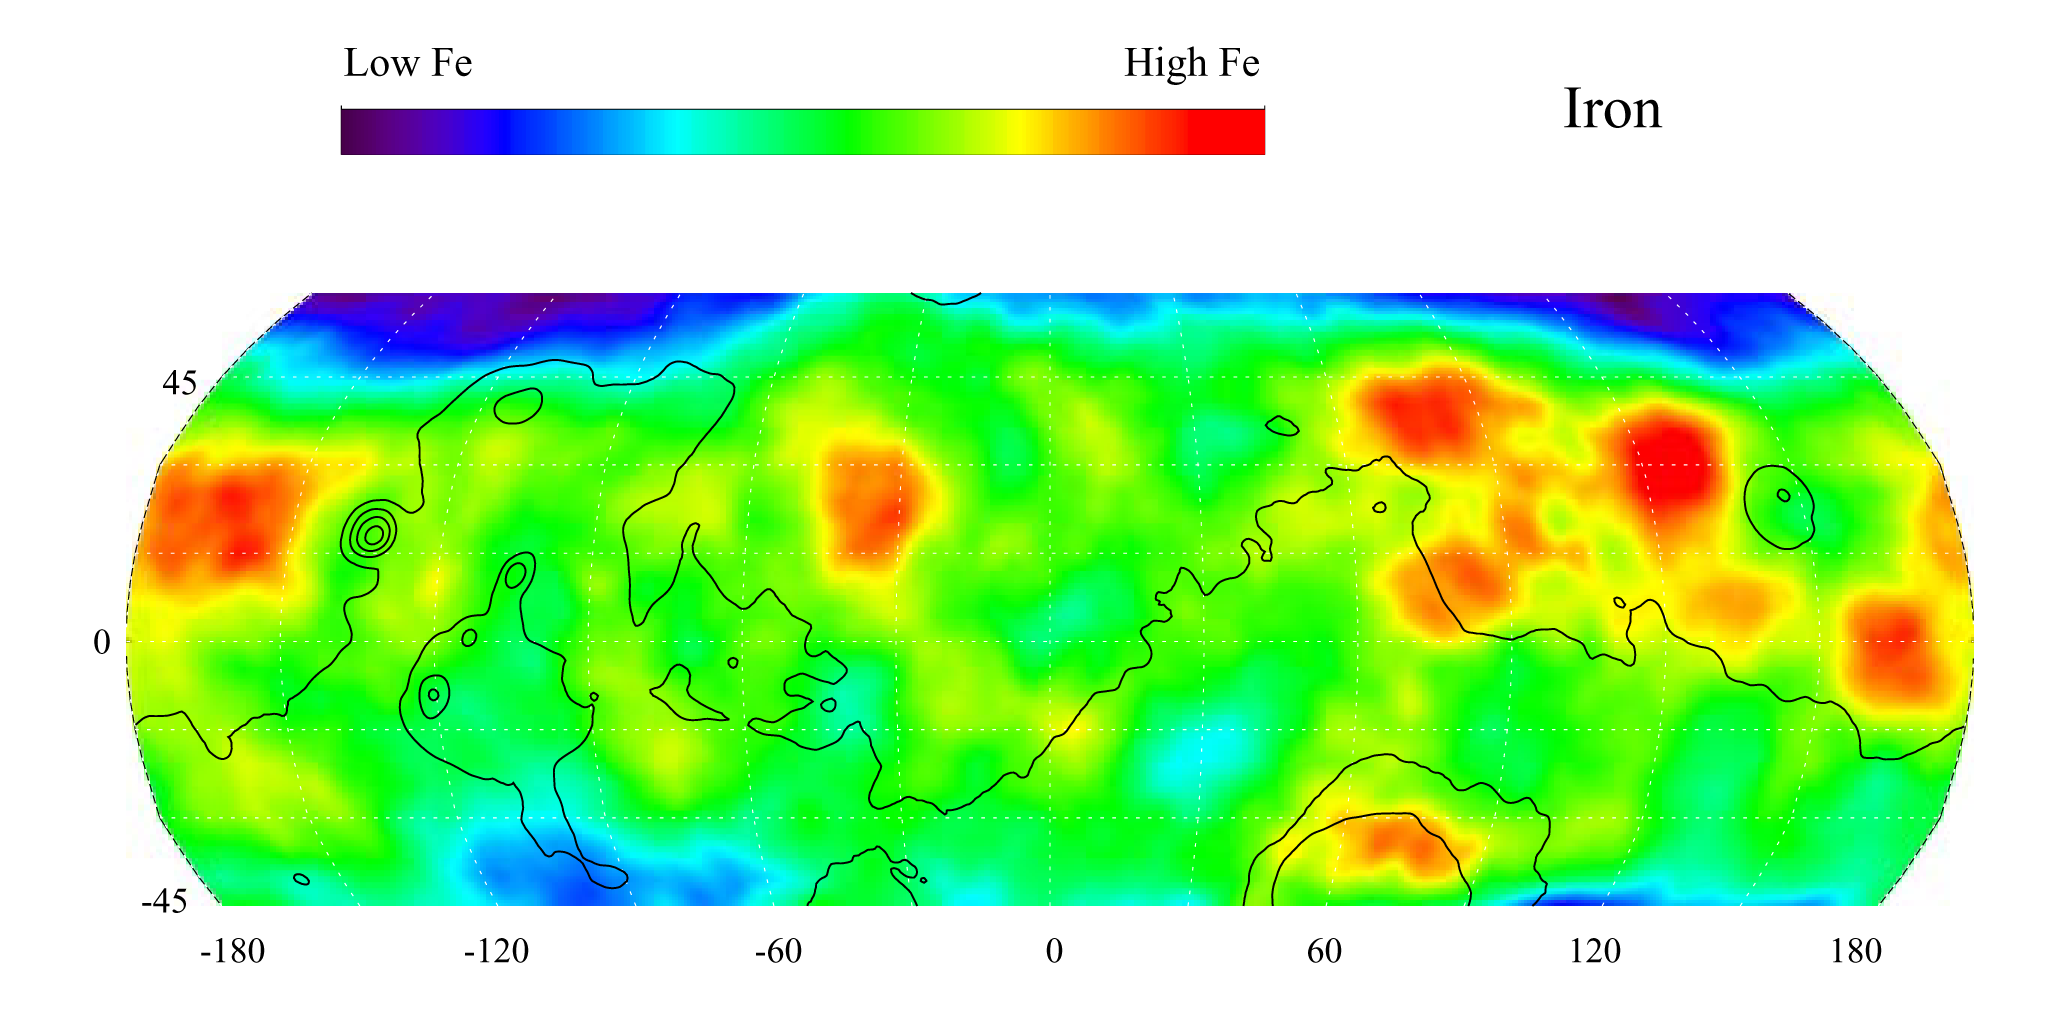

Map of Martian Iron at Mid-Latitudes

This gamma ray spectrometer map of the mid-latitude region of Mars is based on gamma-rays from the element iron. Iron, having the chemical symbol Fe, is among of the most abundant elements on the surface of both Mars and Earth. It is responsible for the red color on the surface of Mars. Regions of highest iron content, shown in red, are concentrated in the area spanning from Utopia Planitia to Amazonis Planitia (right and left sides of the map) and within Acidalia Planitia (just left of center). Contours of constant surface elevation are also shown. The long continuous contour line running from east to west marks the approximate separation of the younger lowlands in the north from the older highlands in the south.

NASA’s Jet Propulsion Laboratory manages the 2001 Mars Odyssey mission for NASA’s Office of Space Science, Washington, D.C. The gamma ray spectrometer was provided by the University of Arizona, Tucson. Lockheed Martin Astronautics, Denver, Colo., is the prime contractor for the project, and developed and built the orbiter. Mission operations are conducted jointly from Lockheed Martin and from JPL, a division of the California Institute of Technology in Pasadena.

Credit: NASA/JPL/University of Arizona